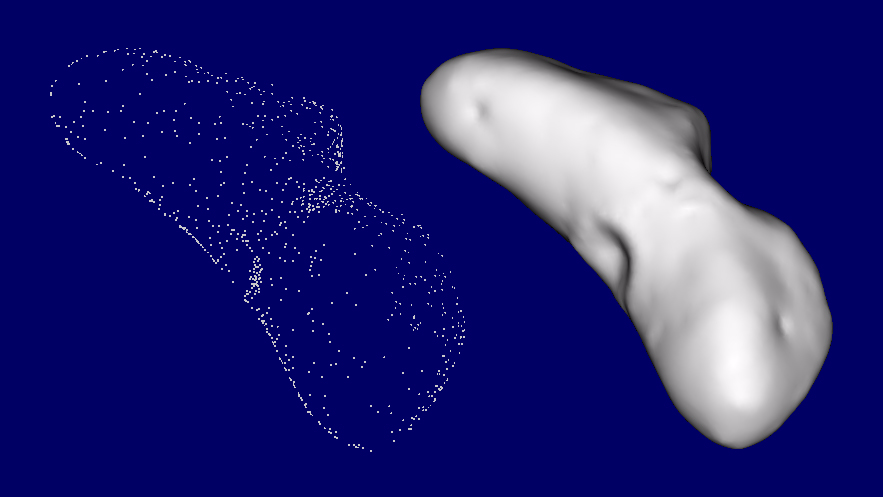

The Shape of Eros

Looking at a few pictures of Eros under the right lighting conditions gives a reasonable idea of the shape of the asteroid, but analysis of NEAR Shoemaker data requires a very accurate digital model of Eros’ shape. This “shape model” helps the NEAR team analyze images and other types of data. For example, comparing the brightness of imaged regions with the orientation of the corresponding parts of the surface, taken from the shape model, allows scientists to determine whether bright areas are due to just surface orientation or also to surface properties. By “filling” the shape model with material about Eros’ average density, one can calculate the strength and direction of gravity at any point on the surface — not an easy task on a body as oddly shaped as Eros. Comparing this calculated gravity field with Eros’ real field places bounds on the differences in Eros’ internal density.

One method of determining the shape is directly from the images. The directions to landmarks in different images are triangulated to determine the landmarks’ 3D location. On Eros, the landmarks that we see the best are typically craters and boulders. Once the 3-D locations of enough landmarks have been determined, a continuous surface that passes through these points is generated, giving a good approximation of the shape of the asteroid.

Credit: NASA/JPL/JHUAPL